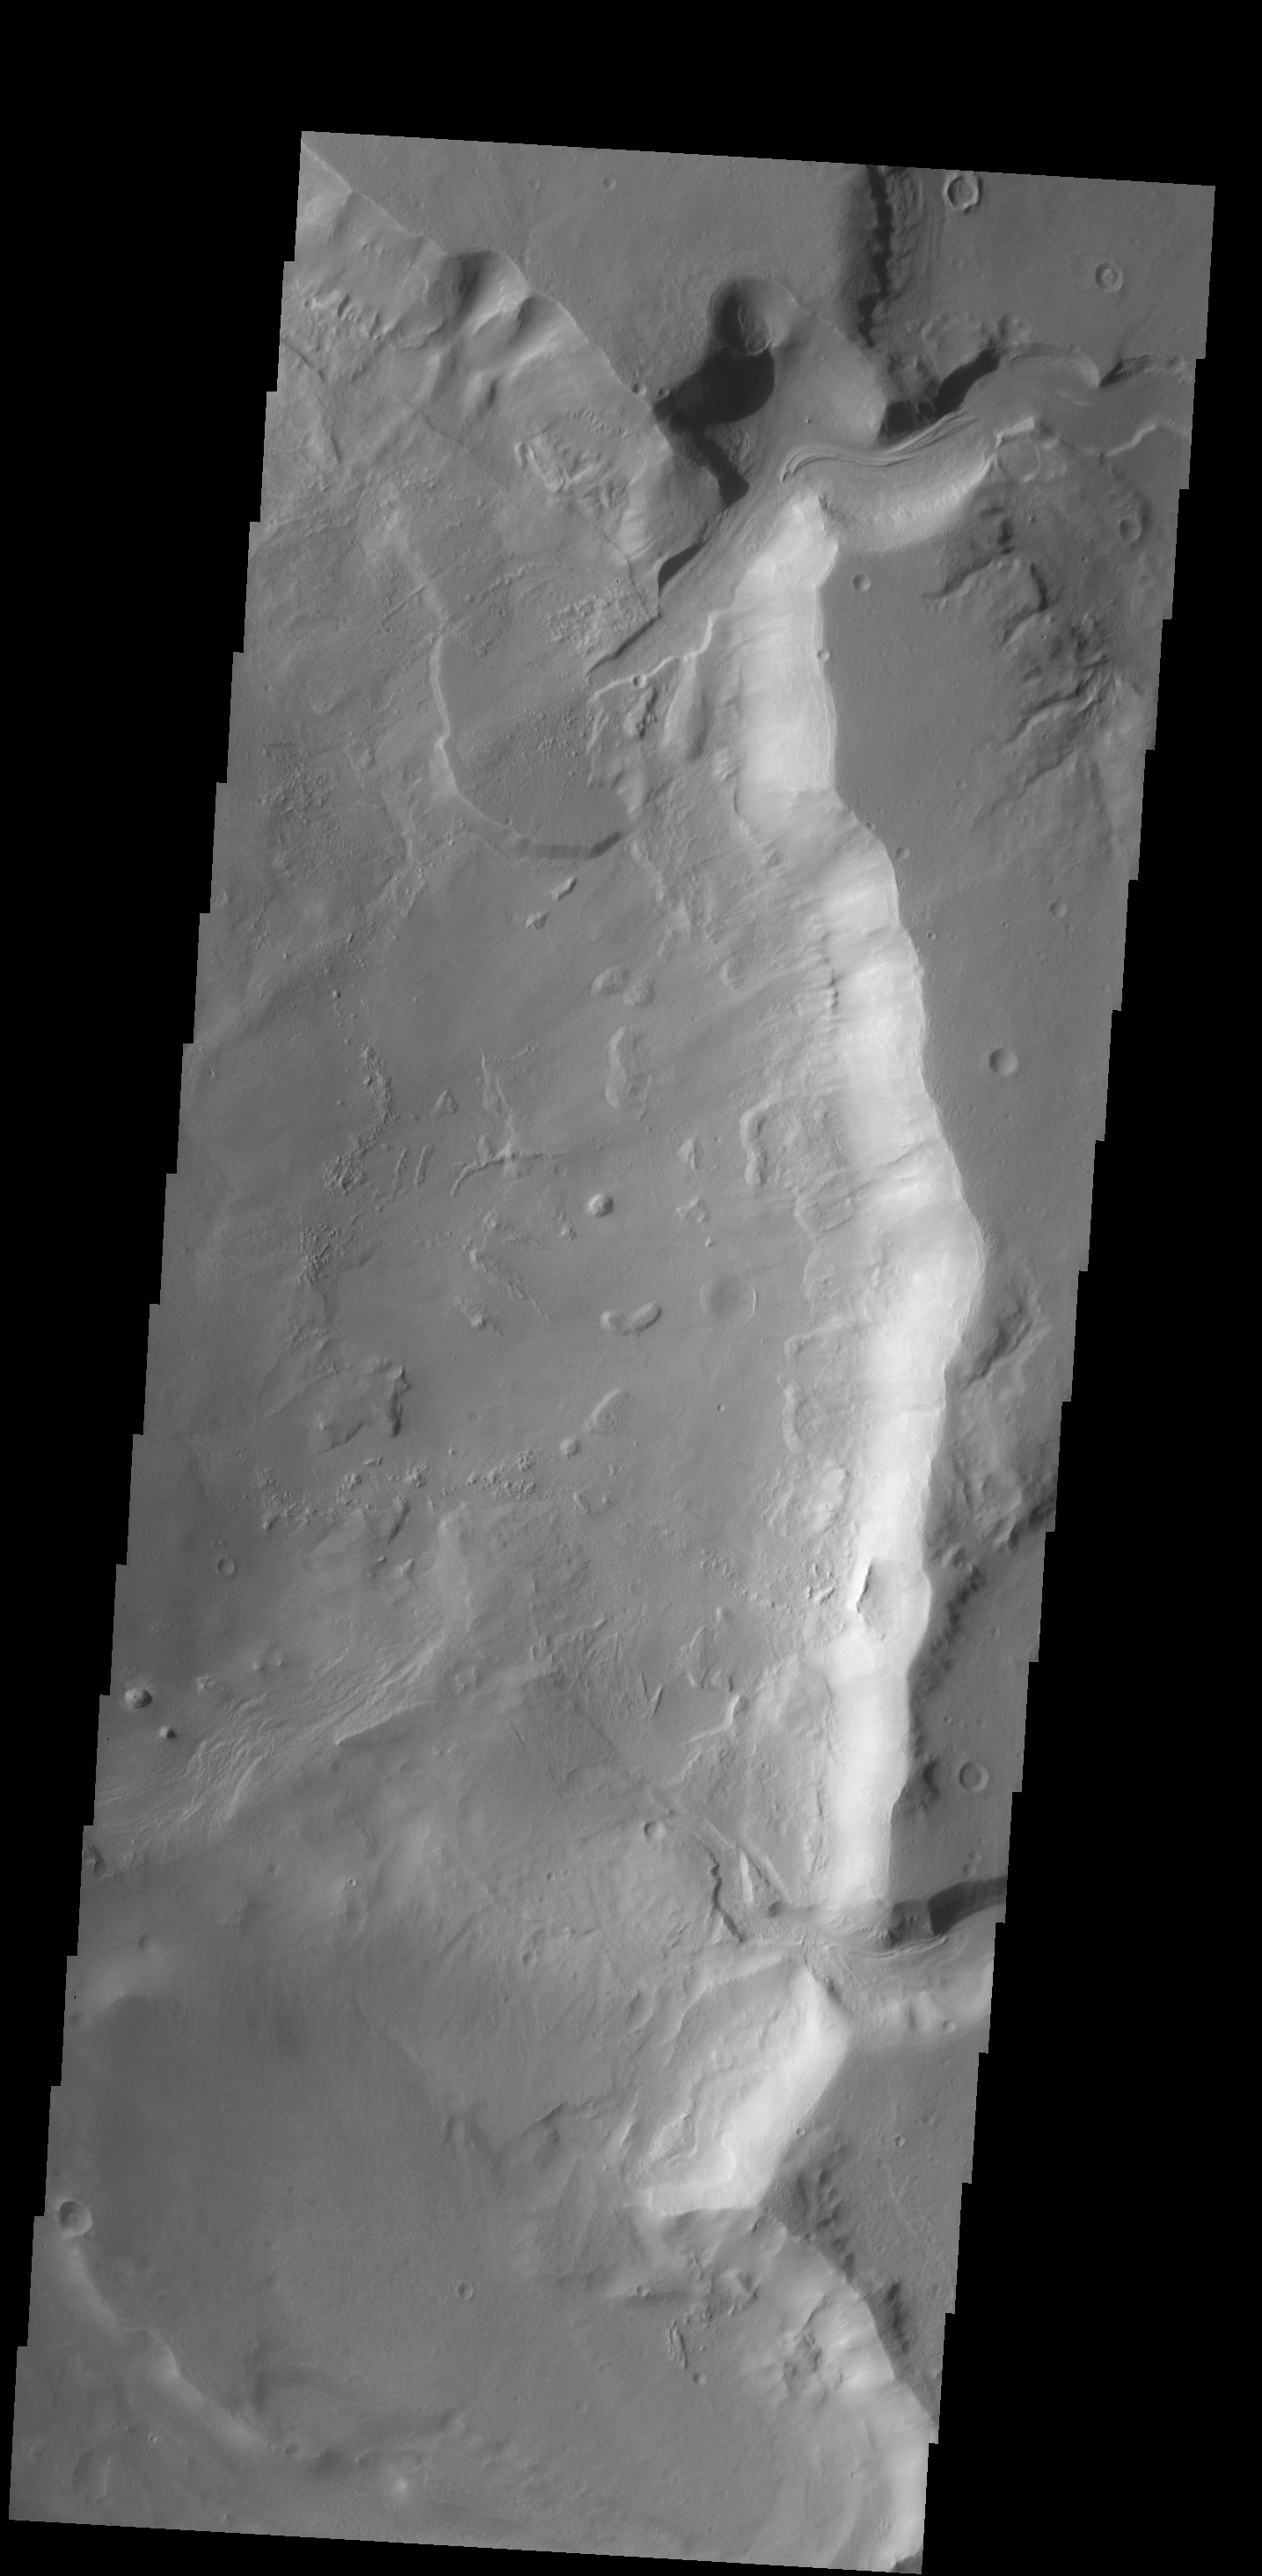

Delta Deposit

A delta deposit is located where a channel enters Ismenius Cavus.

Credit: NASA/JPL-Caltech/ASU